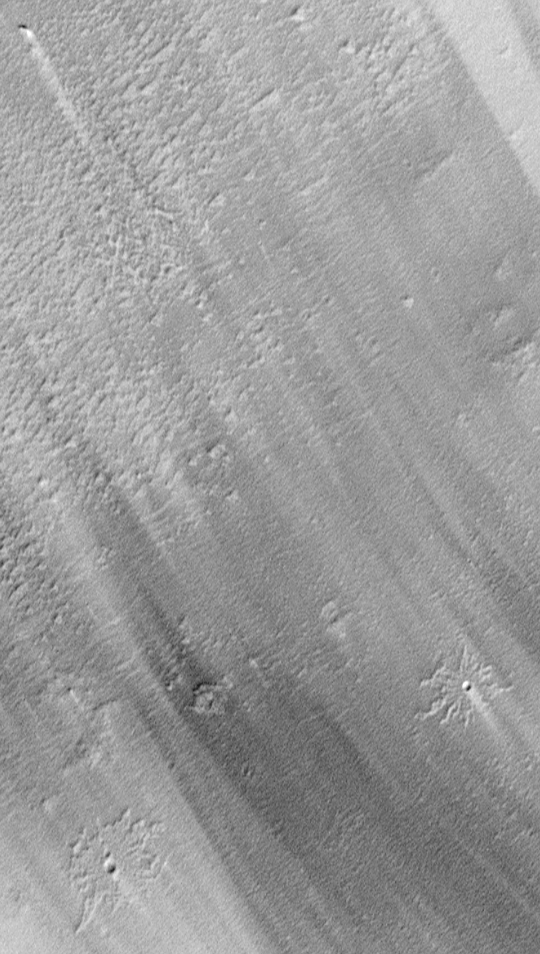

Pedestal Craters and Wind Streaks, South Medusae Fossae

Mars is a desert planet in which wind has a considerable effect on the landscape. Bright and dark wind streaks in this image indicate past movement of fine sediment across the landscape from upper left toward lower right. Two impact craters that look like flowers or starfish are seen in the lower portion of the image. The ejecta deposits of these craters are raised above the surrounding terrain, and indicate that wind has deflated a layer of material (that is, blown it away, thus lowering the surface) that was present at the time that the craters formed. The craters were formed by impacts of meteorites into the earlier, higher surface, and the rocks and gravel thrown out when they formed protected some of this former layer from the wind’s effects. This picture–showing part of the Medusae Fossae region near the martian equator–was taken in early April 1999 and covers an area only 1 kilometer (0.62 miles) wide. Illumination is from the lower right.

Malin Space Science Systems and the California Institute of Technology built the MOC using spare hardware from the Mars Observer mission. MSSS operates the camera from its facilities in San Diego, CA. The Jet Propulsion Laboratory’s Mars Surveyor Operations Project operates the Mars Global Surveyor spacecraft with its industrial partner, Lockheed Martin Astronautics, from facilities in Pasadena, CA and Denver, CO.

Credit: NASA/JPL/MSSS